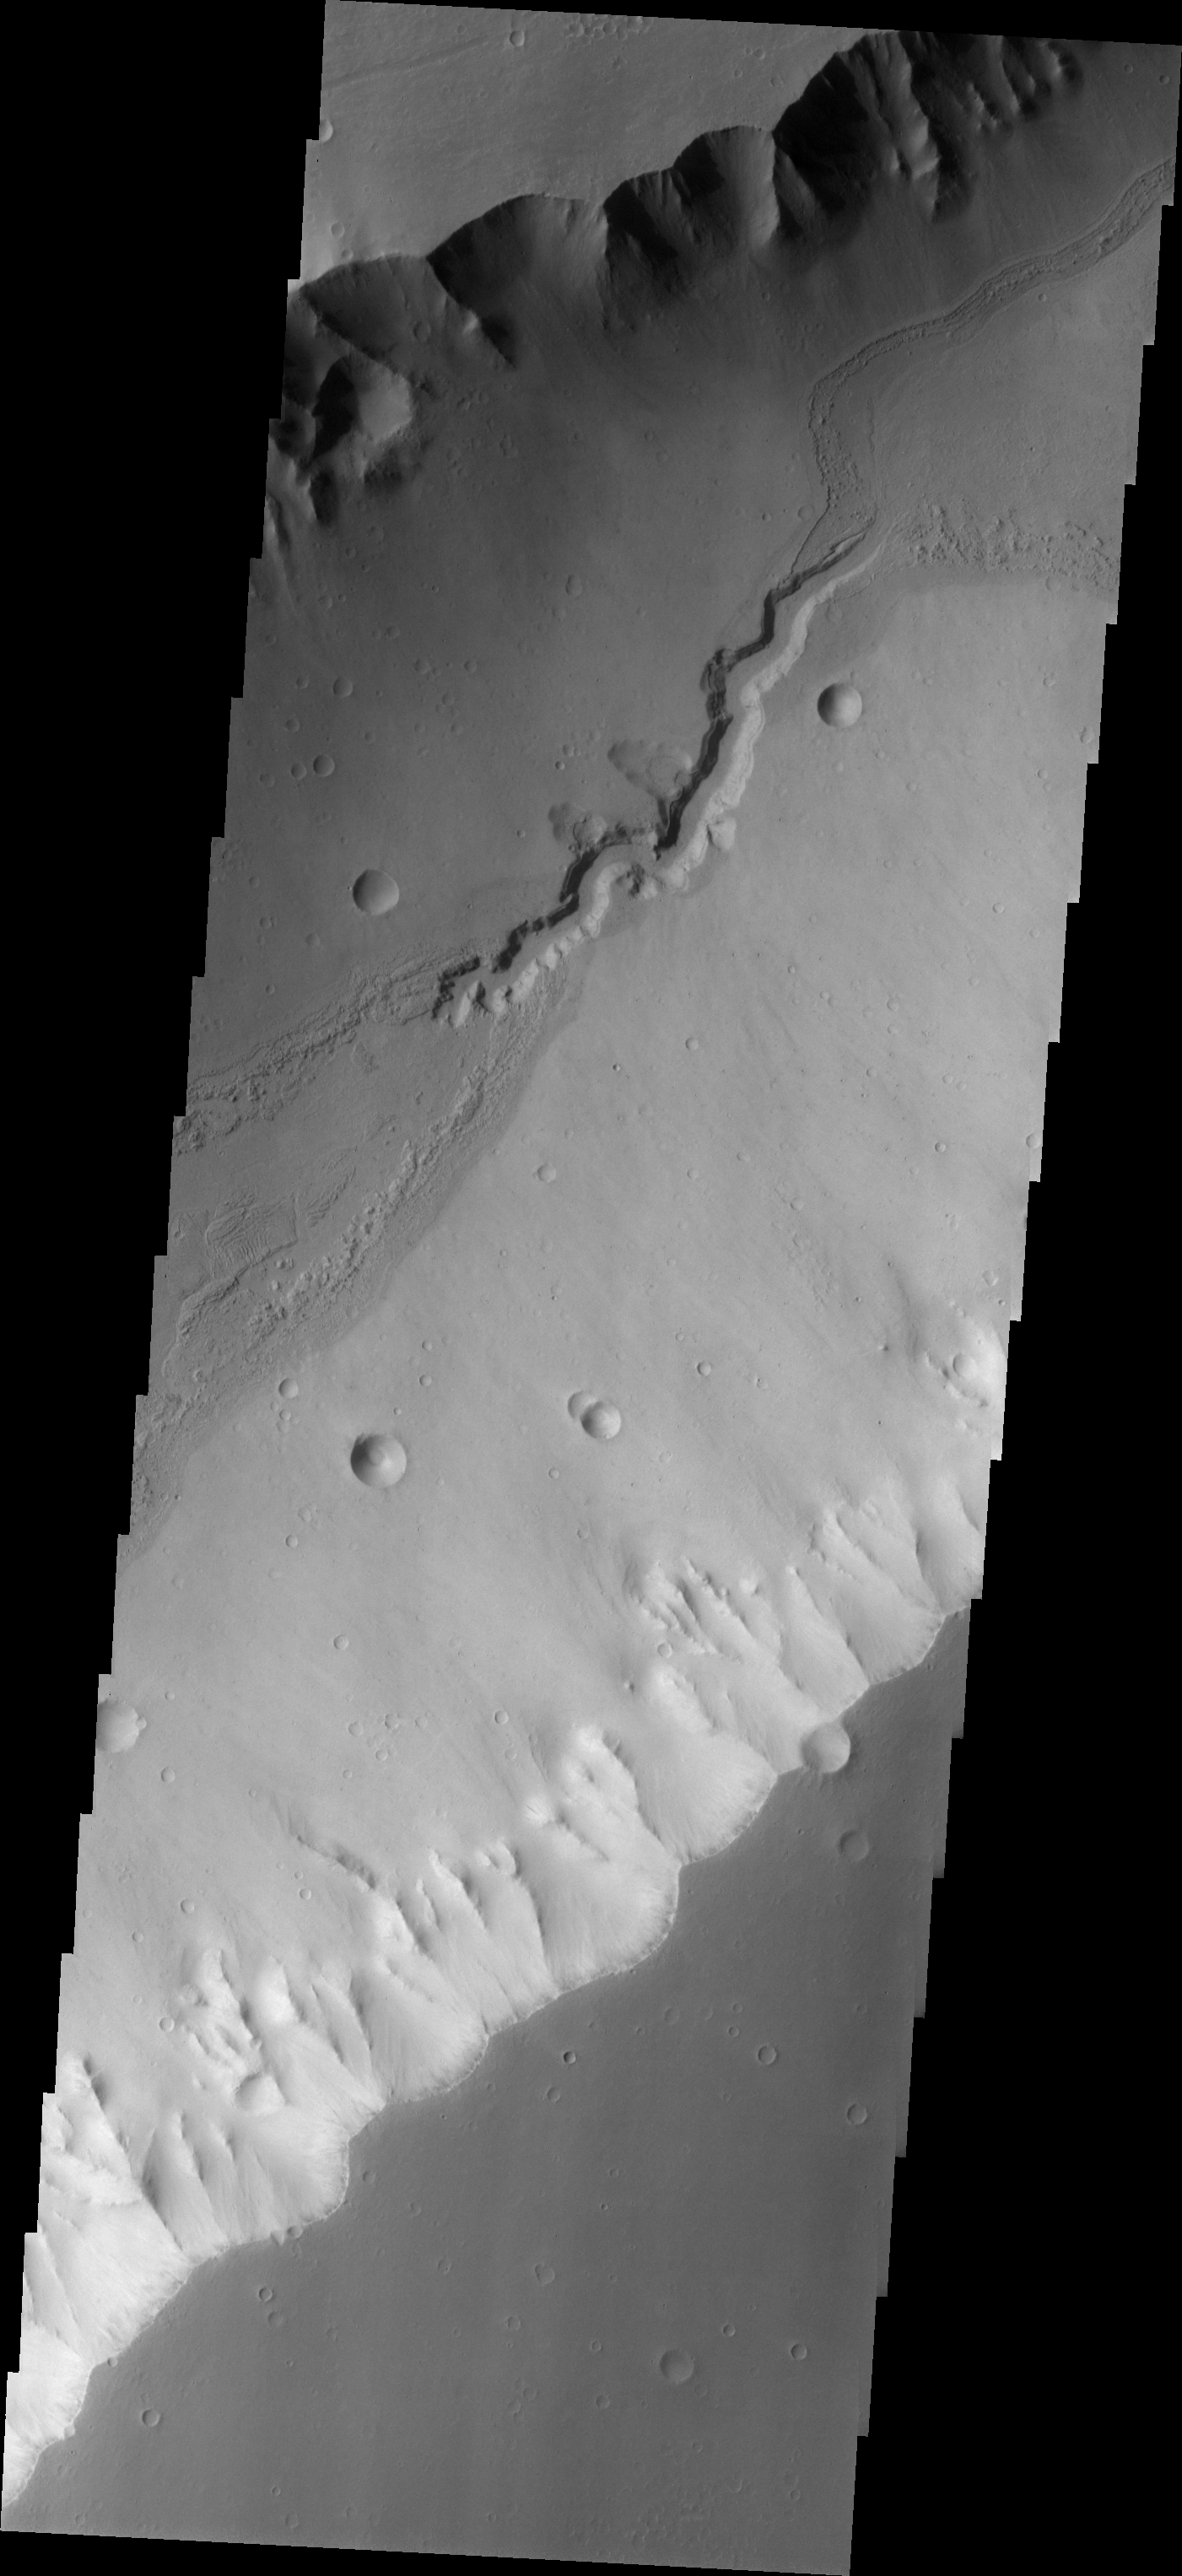

Water Flow Evidence in Kasei Vallis

Kasei Vallis is our topic for the weeks of April 18 and 25. Originating on the margin of Lunae Planum, the Kasei Vallis complex contains two main channels that run east-west across Tempe Terra and empty into Chryse Planitia. During the week of April 18th we will concentrate on the northern branch of Kasei Vallis. The week of April 25 will be devoted to the southern branch.

The formation of Kasei Vallis is still being studied and several theories exist. It is thought that volcanic subsurfaceing heating in the Tharsis/Lunae Planum region resulted in a release of water, which carved the channels and produced the landforms seen within the channels. One theory is that this was a one-time catastropic event, another theory speculates that several flooding events occurred over a long time period. Others have proposed that some of the landforms (especially scour marks and teardrop shaped “islands”) are the result of glacial flow rather than liquid flow. Teardrop shaped islands are common in terrestrial rivers, where the water is eroding material in the channel. A glacial feature called a drumlin has the exact same shape, but is formed by deposition beneath continental glaciers.

This VIS image shows evidence of water flow long after the main channel was formed. The steep walls of the main channel have shed material covering the channel floor. Enough time passed for many craters to form prior to the incision of the final central channel. Note the small craters being erased along the rough margins above and below the small channel. Within the small channel the layers of deposit filling the main channel are visible.

Image information: VIS instrument. Latitude 20.7 Longitude 287.4 East (72.6 West). 19 meter/pixel resolution.

Note: this THEMIS visual image has not been radiometrically nor geometrically calibrated for this preliminary release. An empirical correction has been performed to remove instrumental effects. A linear shift has been applied in the cross-track and down-track direction to approximate spacecraft and planetary motion. Fully calibrated and geometrically projected images will be released through the Planetary Data System in accordance with Project policies at a later time.

NASA’s Jet Propulsion Laboratory manages the 2001 Mars Odyssey mission for NASA’s Office of Space Science, Washington, D.C. The Thermal Emission Imaging System (THEMIS) was developed by Arizona State University, Tempe, in collaboration with Raytheon Santa Barbara Remote Sensing. The THEMIS investigation is led by Dr. Philip Christensen at Arizona State University. Lockheed Martin Astronautics, Denver, is the prime contractor for the Odyssey project, and developed and built the orbiter. Mission operations are conducted jointly from Lockheed Martin and from JPL, a division of the California Institute of Technology in Pasadena.

Credit: NASA/JPL/Arizona State University